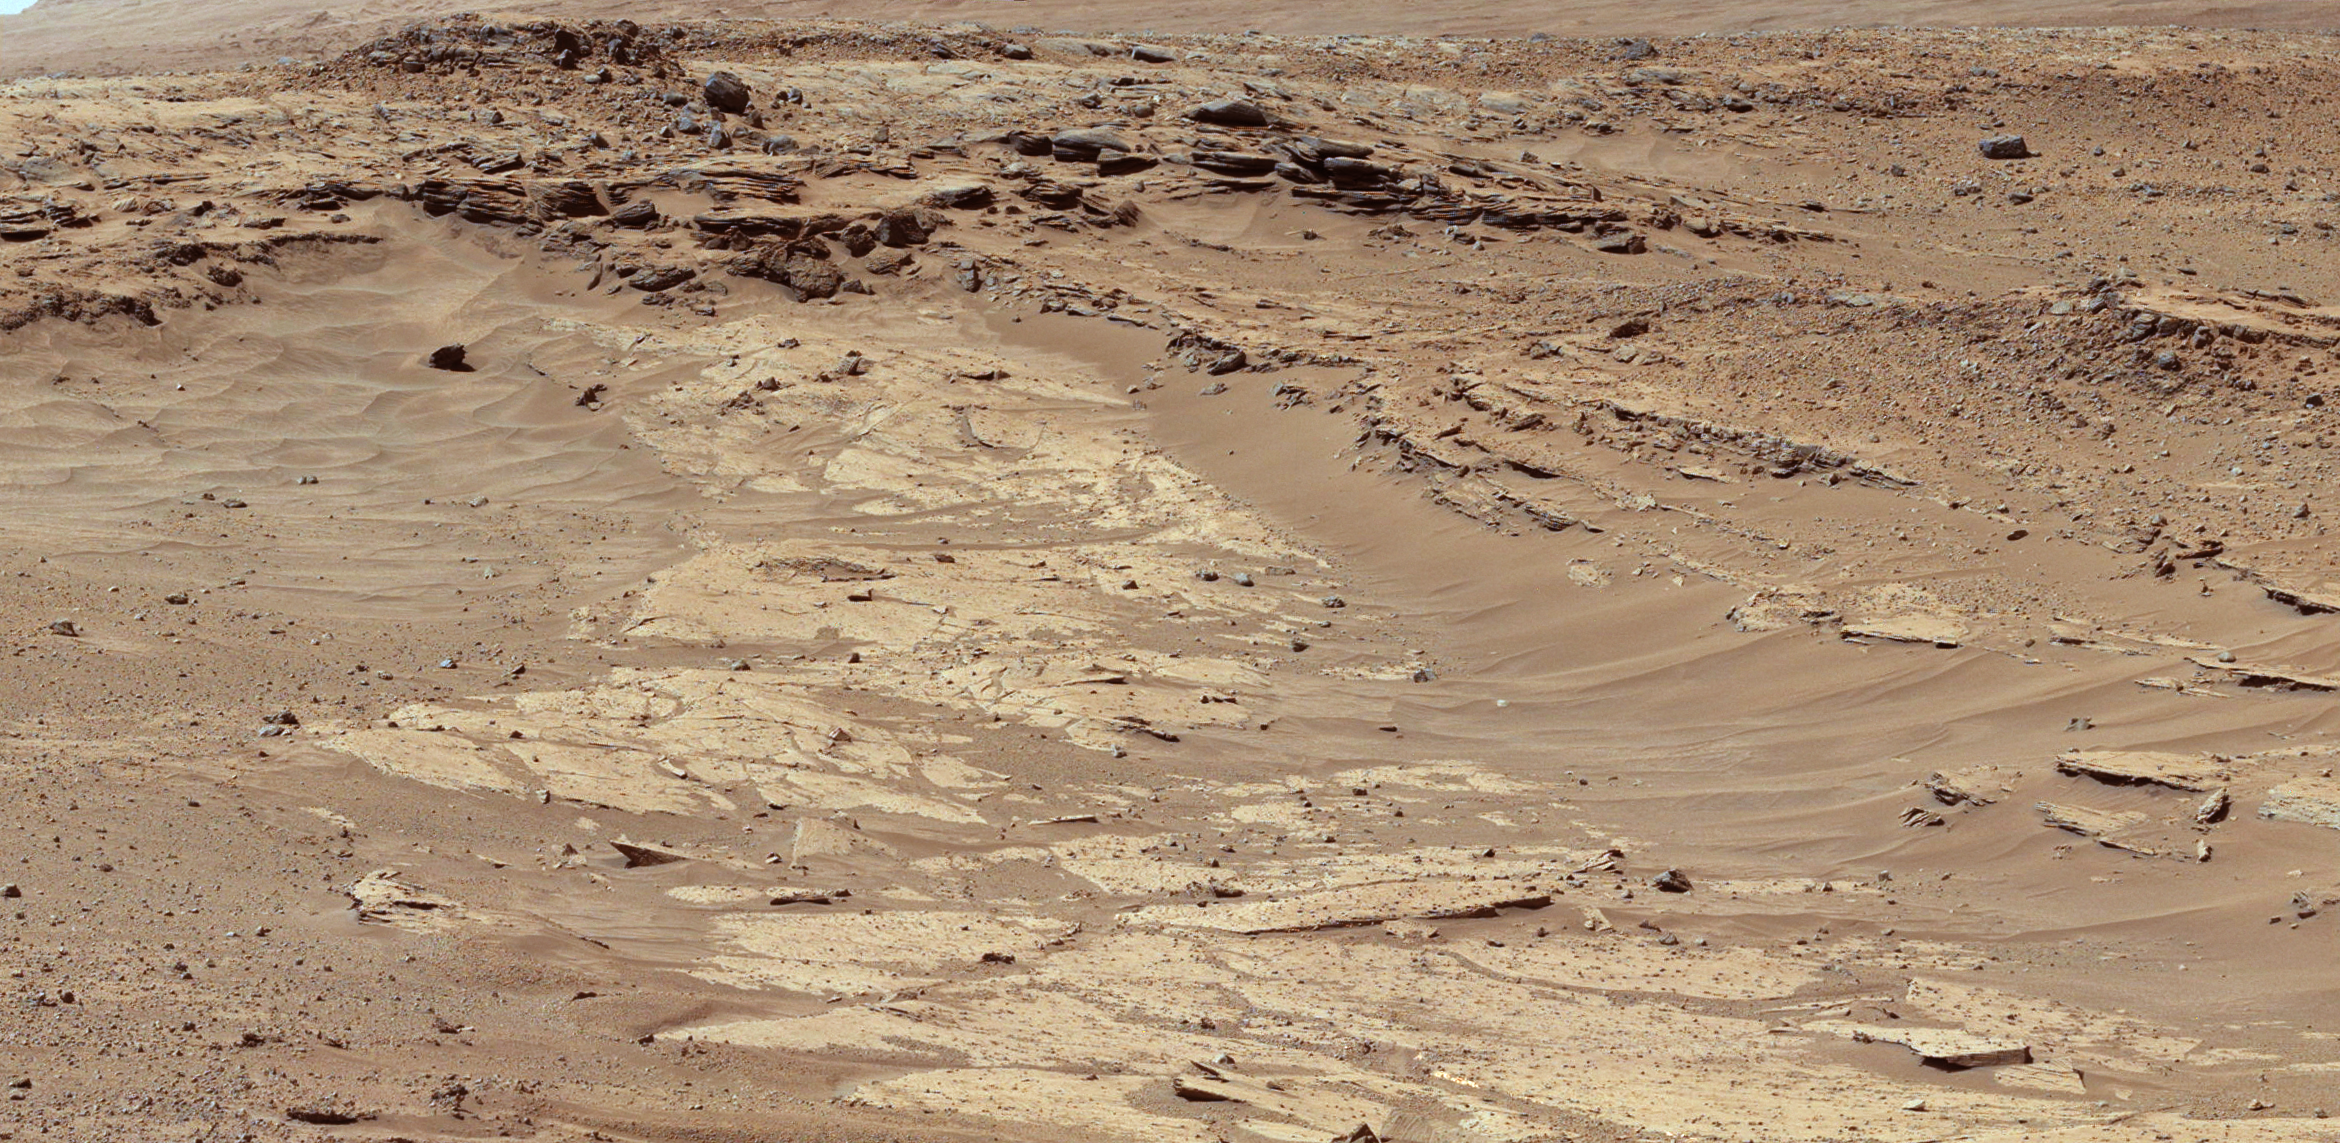

Differential Erosion at Work on Martian Sandstones

Sandstone layers with varying resistance to erosion are evident in this Martian scene recorded by the Mast Camera (Mastcam) on NASA’s Curiosity Mars rover. The component images were taken by the Mastcam’s left-eye camera shortly before midday of the 553rd Martian day, or sol, of the rover’s work on Mars (Feb. 25, 2014). The location is about one-quarter mile (about 400 meters) north-northwest of a planned waypoint called “the Kimberley,” by straight-line distance, longer by driving distance.

Differing degrees of resistance to erosion result in a stair-stepped pattern visible here. Steeper steps result from more resistant rock, so the flat, tan surface is a weakly resistant sandstone. The small steps to the right center are a bit more resistant, and the steeper steps near the top of the scene are even more resistant.

The image has been white-balanced to show what the rocks would look like if they were on Earth. A version with superimposed scale bars is available as Figure A; the bars at different locations and orientations in the scene are labeled for lengths of 200 to 300 centimeters (79 to 118 inches). A version with raw color, as recorded by the camera under Martian lighting conditions, is available as Figure B.

NASA’s Jet Propulsion Laboratory, a division of the California Institute of Technology, Pasadena, manages the Mars Science Laboratory Project for NASA’s Science Mission Directorate, Washington. JPL designed and built the project’s Curiosity rover. Malin Space Science Systems, San Diego, built and operates the rover’s Mastcam.

Credit: NASA/JPL-Caltech/MSSS